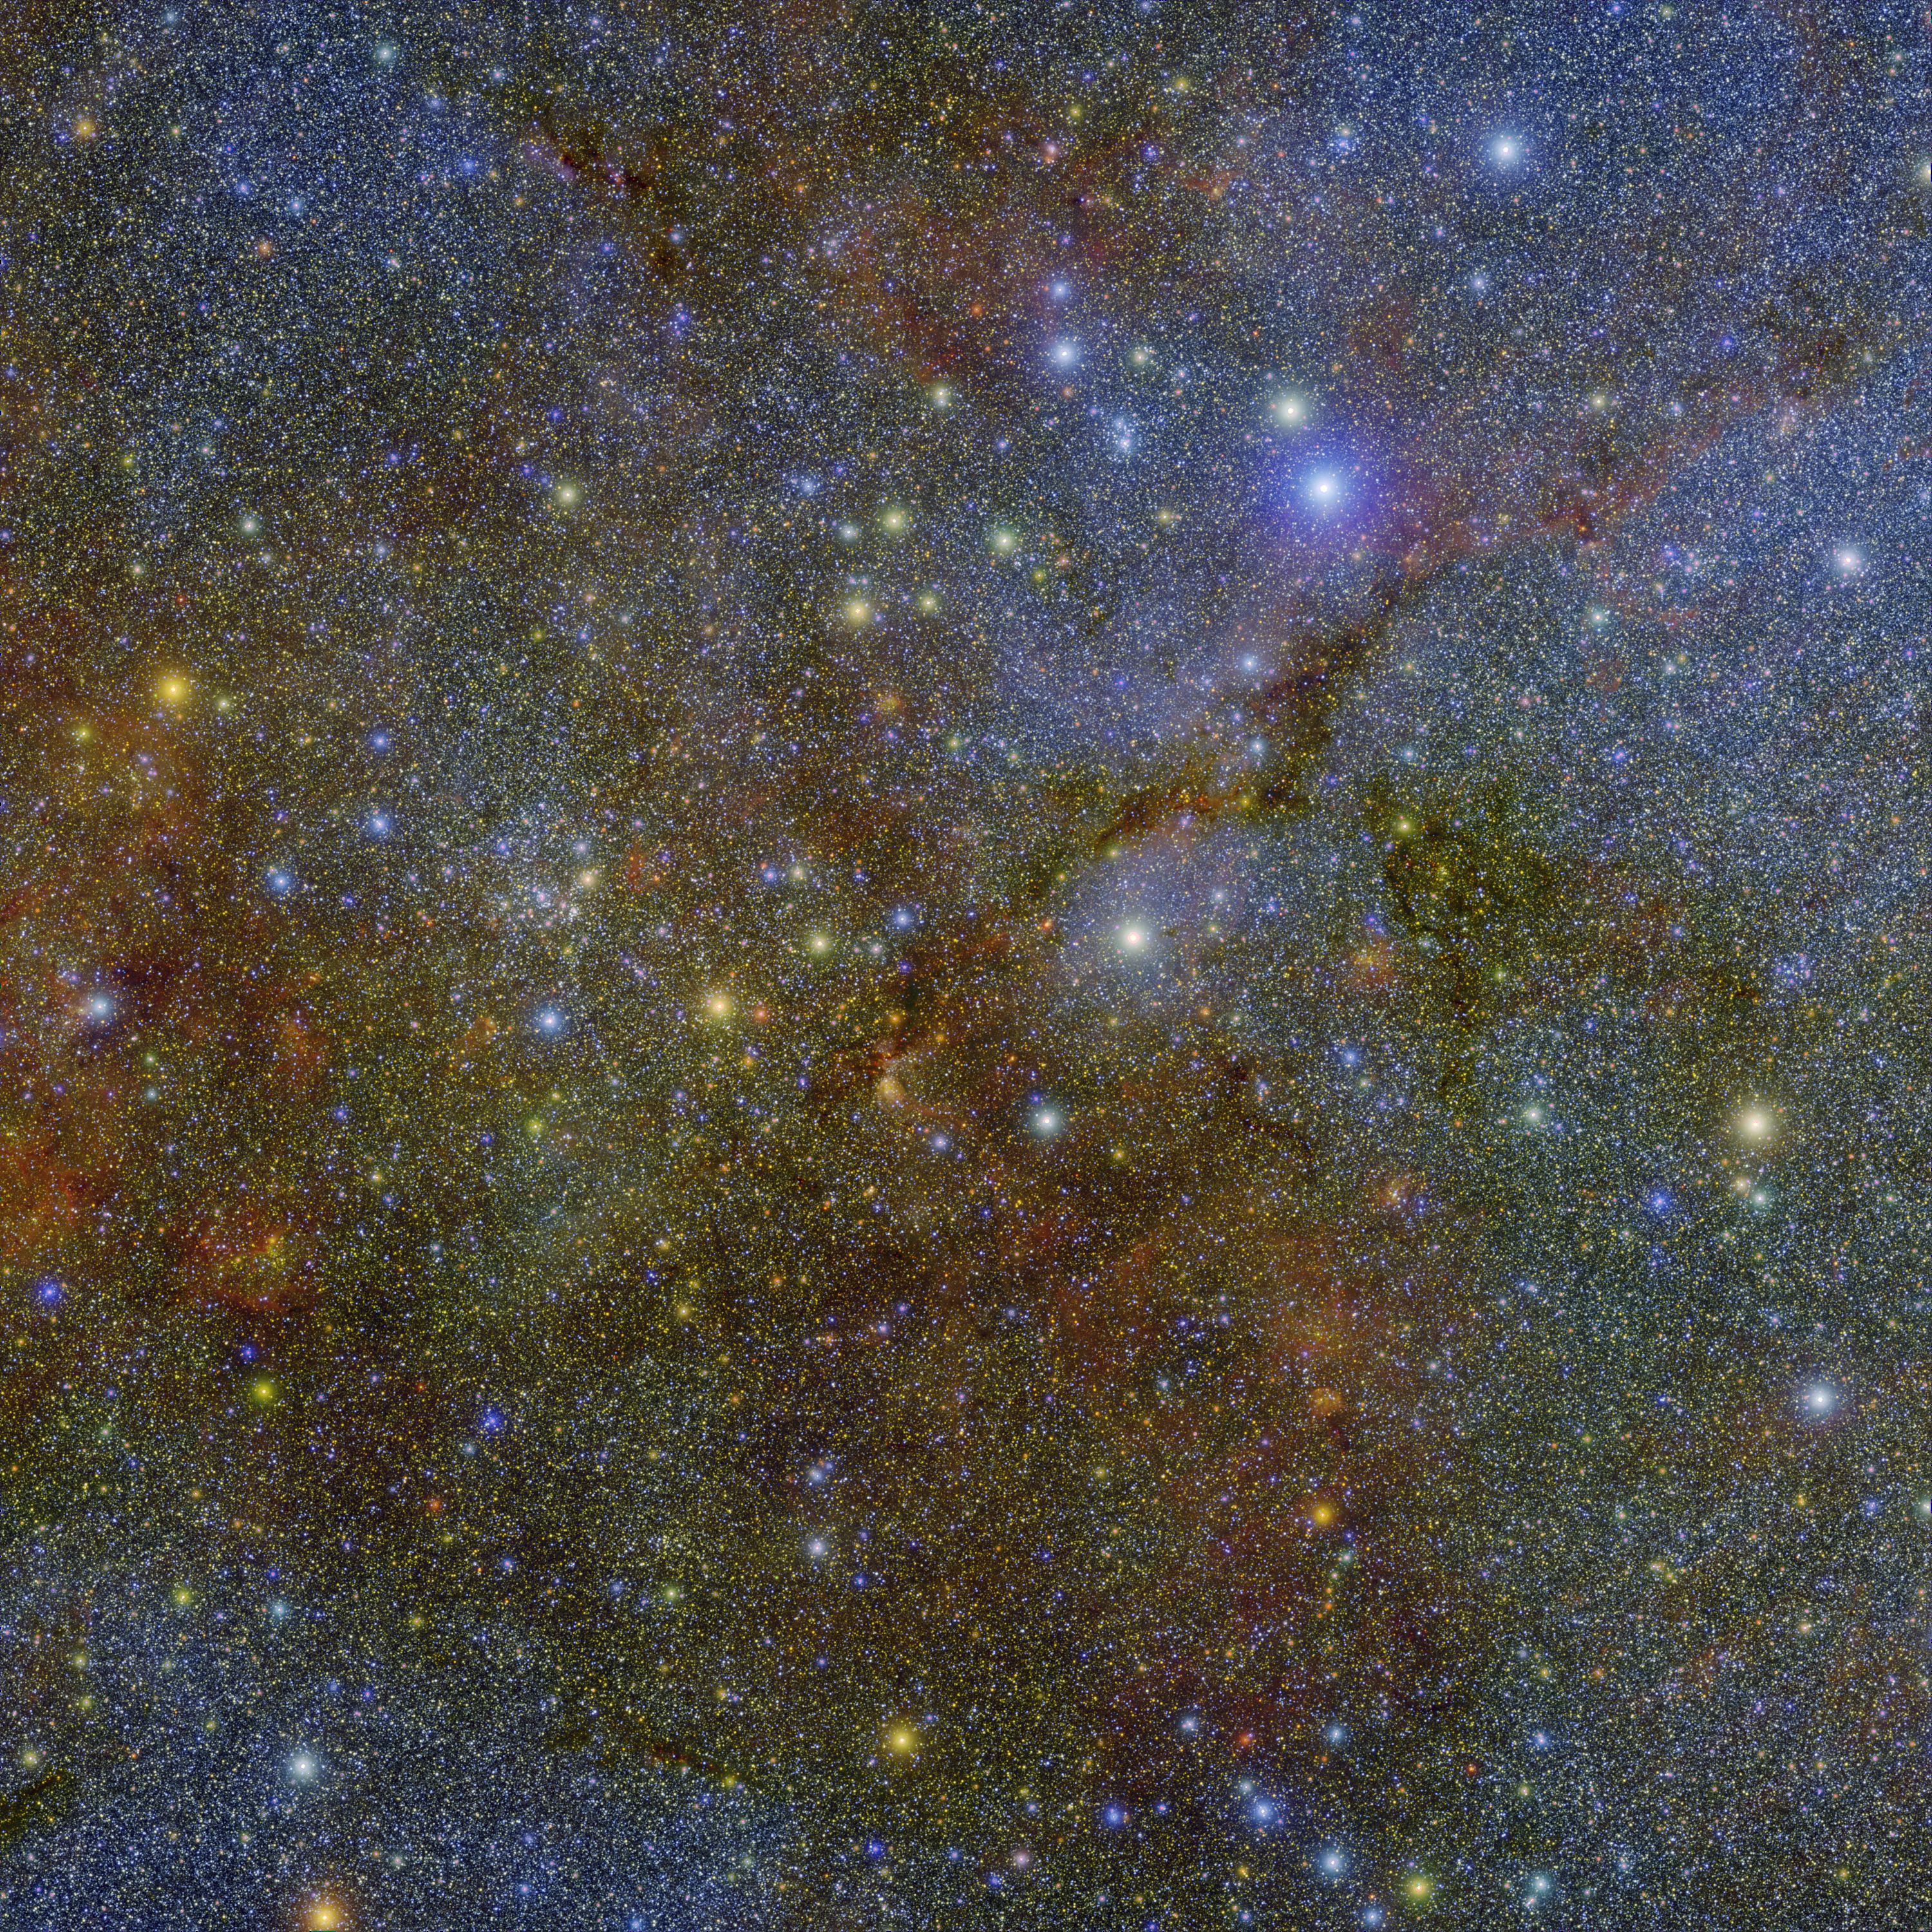

NASA's SPHEREx Observatory Maps Stars and Dust in Cygnus

The image is a square, incredibly dense field of stars and cosmic dust. It lacks a single central focal point; instead, it looks like a high-resolution "static" or a sparkling tapestry. The entire frame is packed from edge to edge with hundreds of thousands of tiny, needle-fine points of light against a mottled, textured background. Rather than the deep black of space, the background is filled with cloudy, moss-like textures. These clouds are primarily a muted olive green and rusty orange. They don't look like fluffy clouds, but rather like tea stains or veins of mineral deposits in a rock. Overlaid on this mossy background is a "sandstorm" of stars. The vast majority are tiny, cool-white or pale-blue pinpricks. There is a subtle color gradient: the top and bottom edges of the image feel slightly more blue/violet, while the center has a warmer, yellowish-green hue. A jagged, dark "pathway" or "rift" cuts diagonally from the upper right toward the center-left. This area is a region of dense dust that is noticeably emptier of the bright mossy texture, looking like a shadowed canyon or a crack in a textured wall.

Credit: NASA/JPL-Caltech/IPAC/Hora et al.